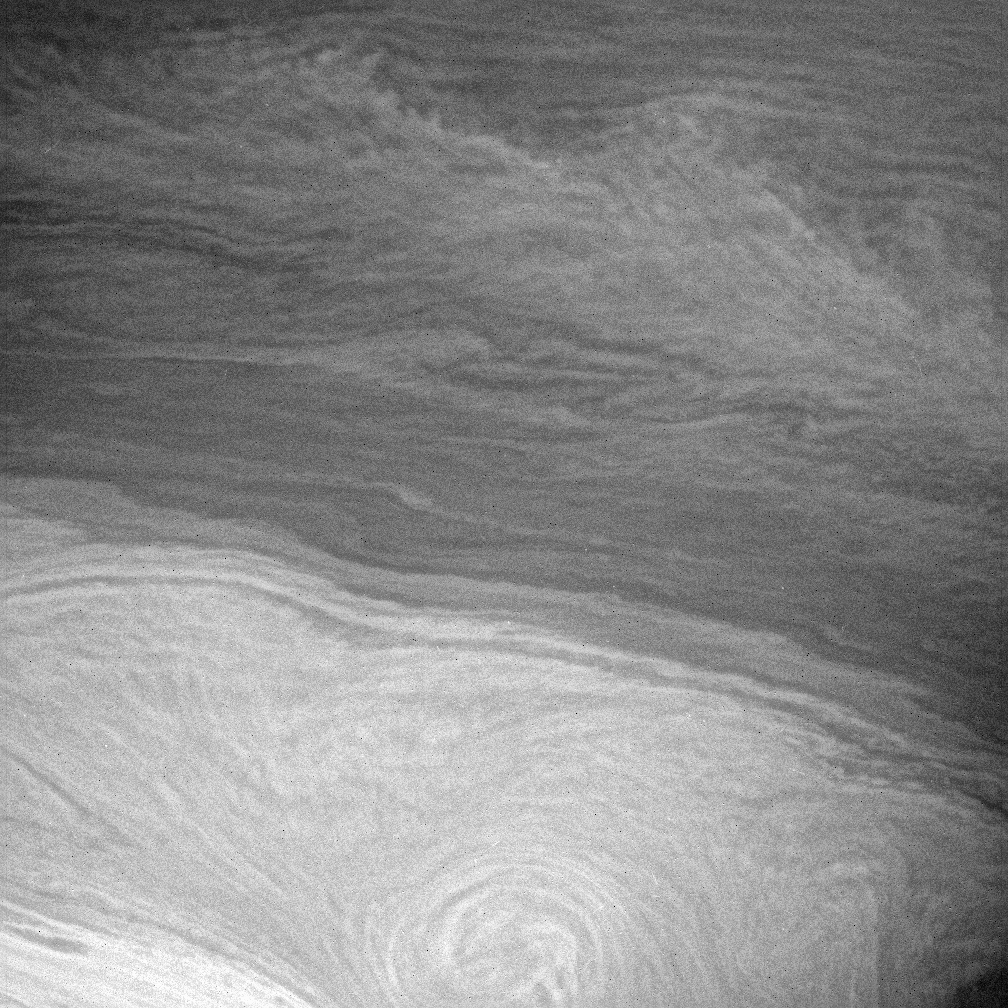

Impressions from Cassini

Saturn’s turbulent atmosphere is reminiscent of a Van Gogh painting in this view from Cassini. However, unlike the famous impressionist painter, Cassini records the world precisely as it appears to the spacecraft’s cameras.

The feathery band that cuts across from the upper left corner to the right side of this scene has a chevron, or arrow, shape near the right. The center of the chevron is located at the latitude (about 28 degrees South) of an eastward-flowing zonal jet in the atmosphere. Counter-flowing eastward and westward jets are the dominant dynamic features seen in the giant planet atmospheres. A chevron-shaped feature with the tip pointed east means that this is a local maximum in the eastward wind and a region of horizontal wind shear, where clouds to the north and south of the jet are being swept back by the slower currents on the sides of the jet.

The image was taken in visible light with the Cassini spacecraft narrow-angle camera on July 6, 2005, at a distance of approximately 2.5 million kilometers (1.5 million miles) from Saturn using a filter sensitive to wavelengths of infrared light centered at 727 nanometers. The image scale is 14 kilometers (9 miles) per pixel.

The Cassini-Huygens mission is a cooperative project of NASA, the European Space Agency and the Italian Space Agency. The Jet Propulsion Laboratory, a division of the California Institute of Technology in Pasadena, manages the mission for NASA’s Science Mission Directorate, Washington, D.C. The Cassini orbiter and its two onboard cameras were designed, developed and assembled at JPL. The imaging operations center is based at the Space Science Institute in Boulder, Colo.

Credit: NASA/JPL/Space Science Institute